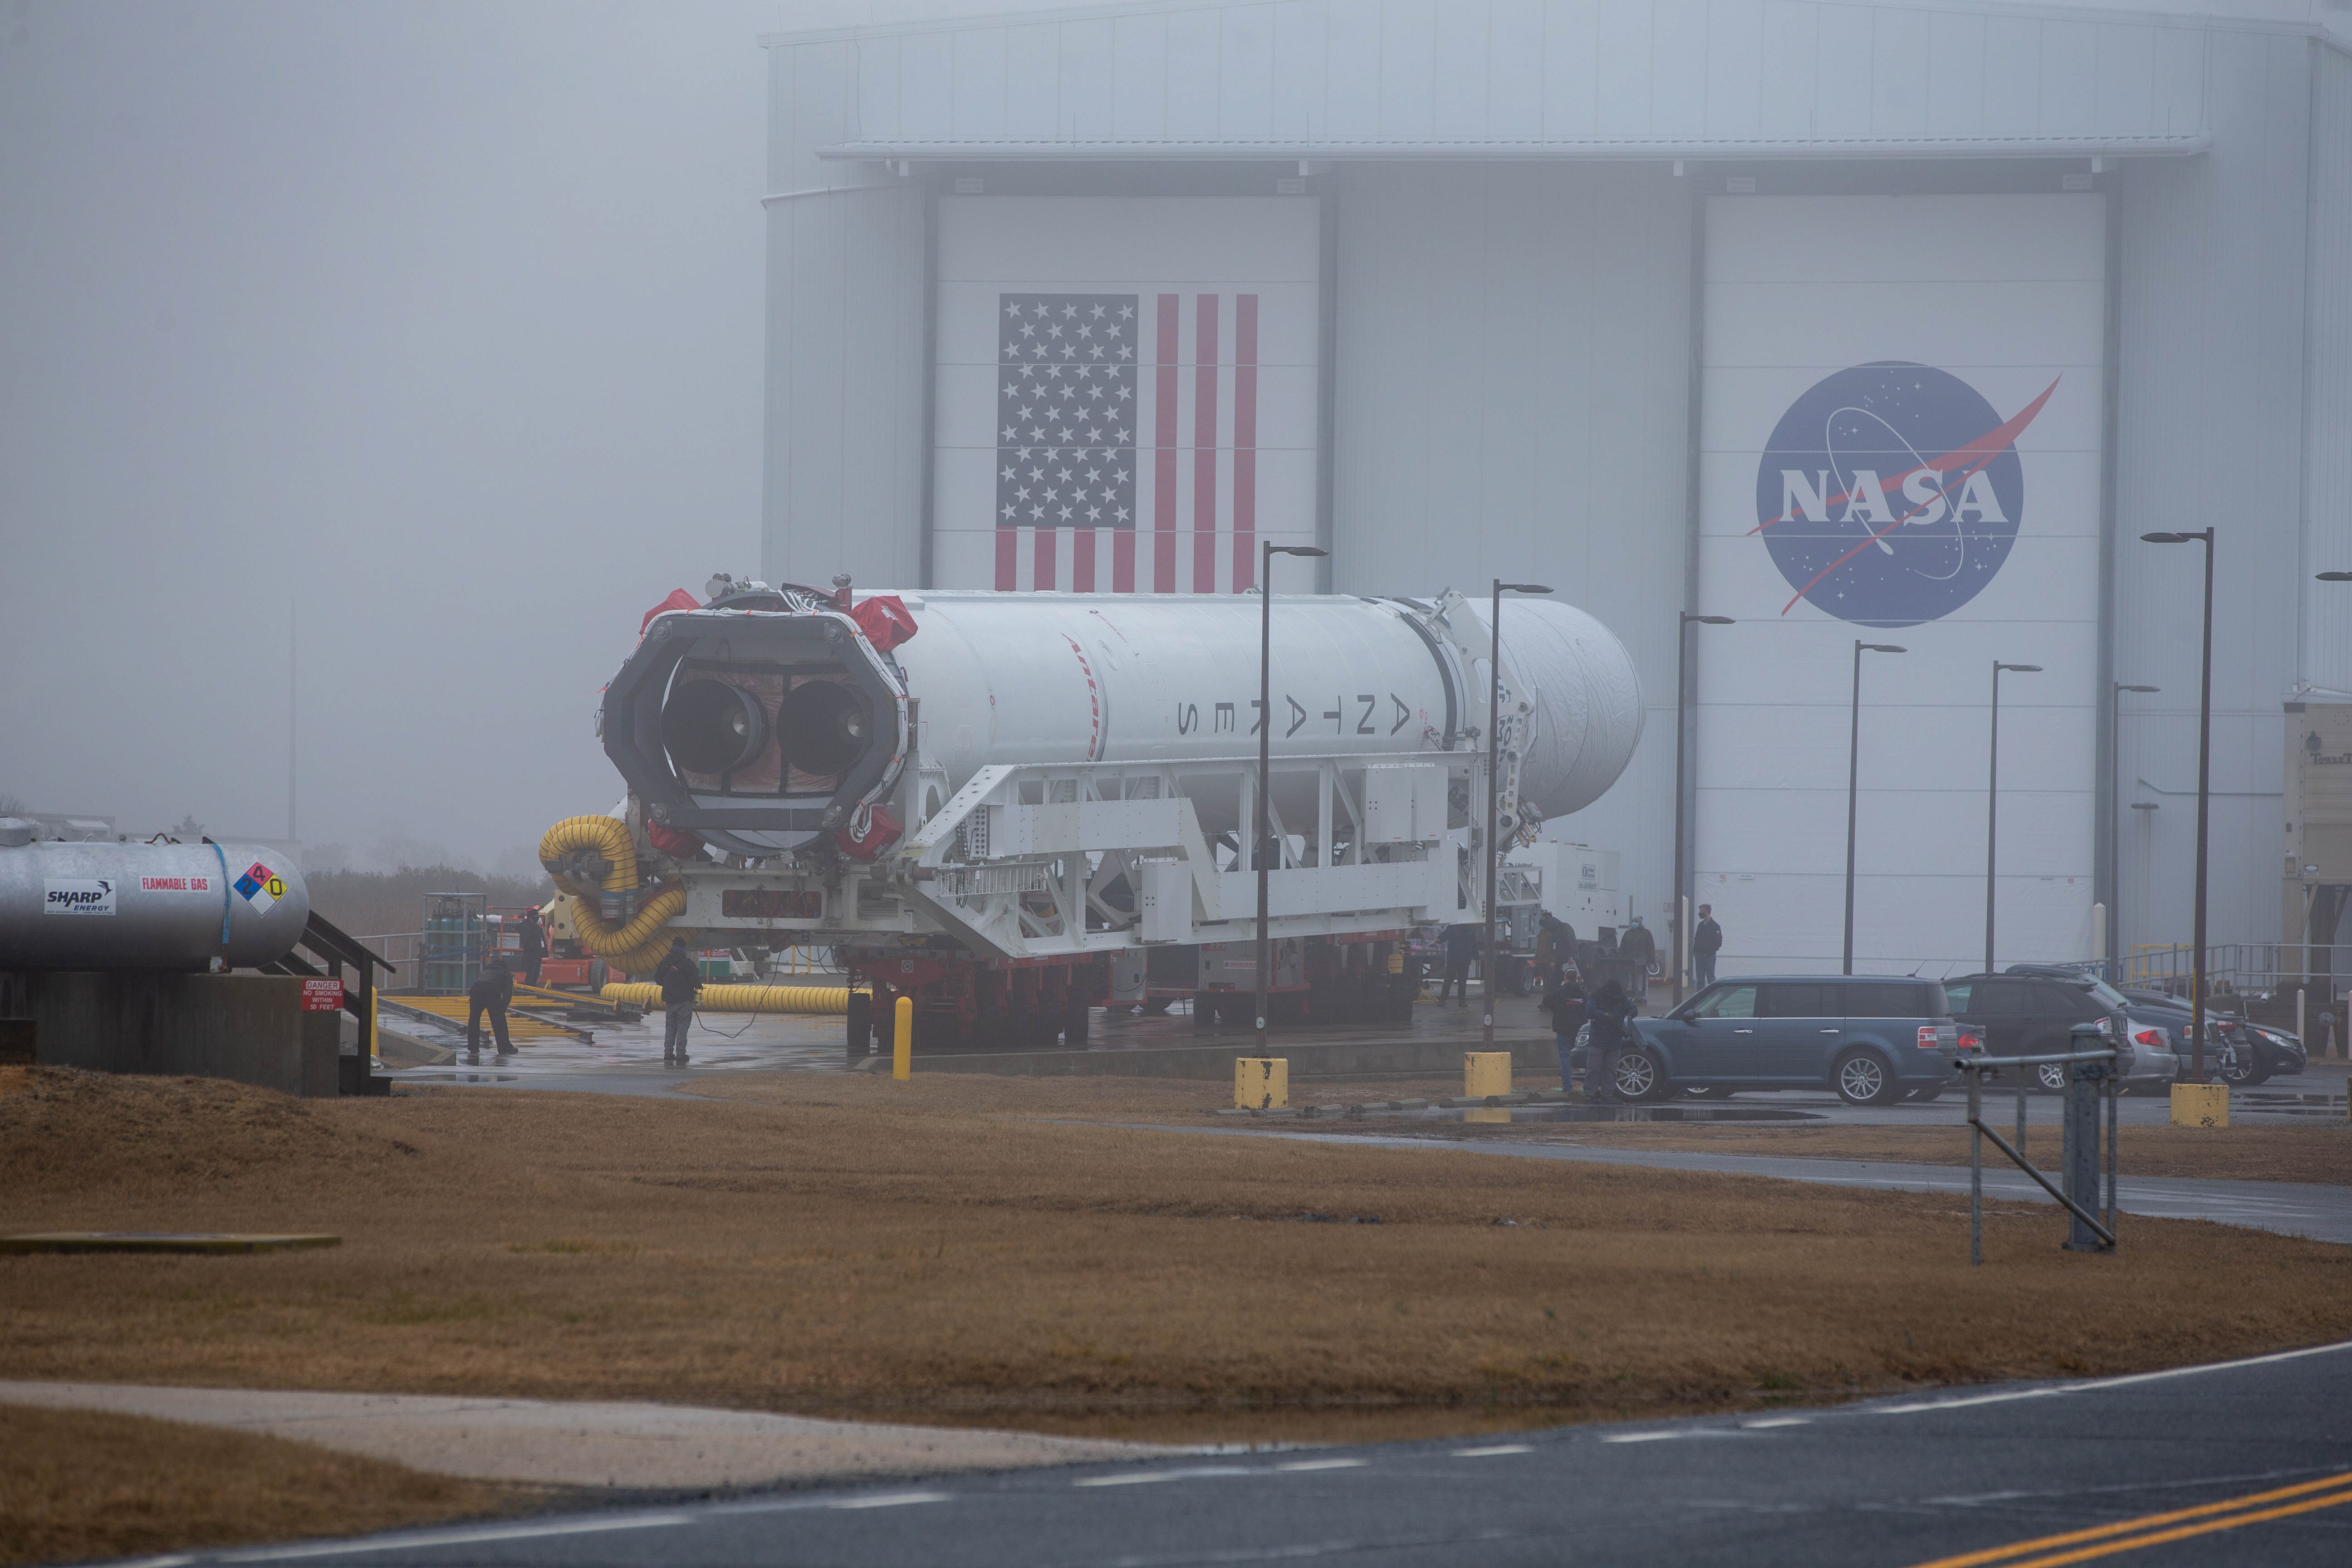

NG 15 Rollout

A Northrop Grumman Antares rocket carrying a Cygnus resupply spacecraft is seen as it is rolled out of the Horizontal Integration Facility on its way to the Mid-Atlantic Regional Spaceport’s Pad-0A, Tuesday, Feb. 16, 2021, at NASA's Wallops Flight Facility in Virginia. Northrop Grumman’s 15th contracted cargo resupply mission with NASA to the International Space Station will deliver about 8,000 pounds of science and research, crew supplies and vehicle hardware to the orbital laboratory and its crew. The CRS-15 Cygnus spacecraft is named after NASA mathematician, Katherine Johnson, a Black woman who time and again broke through barriers of gender and race. The launch is scheduled for 12:36 p.m. EST, Feb. 20, 2021.

Credit: NASA Wallops